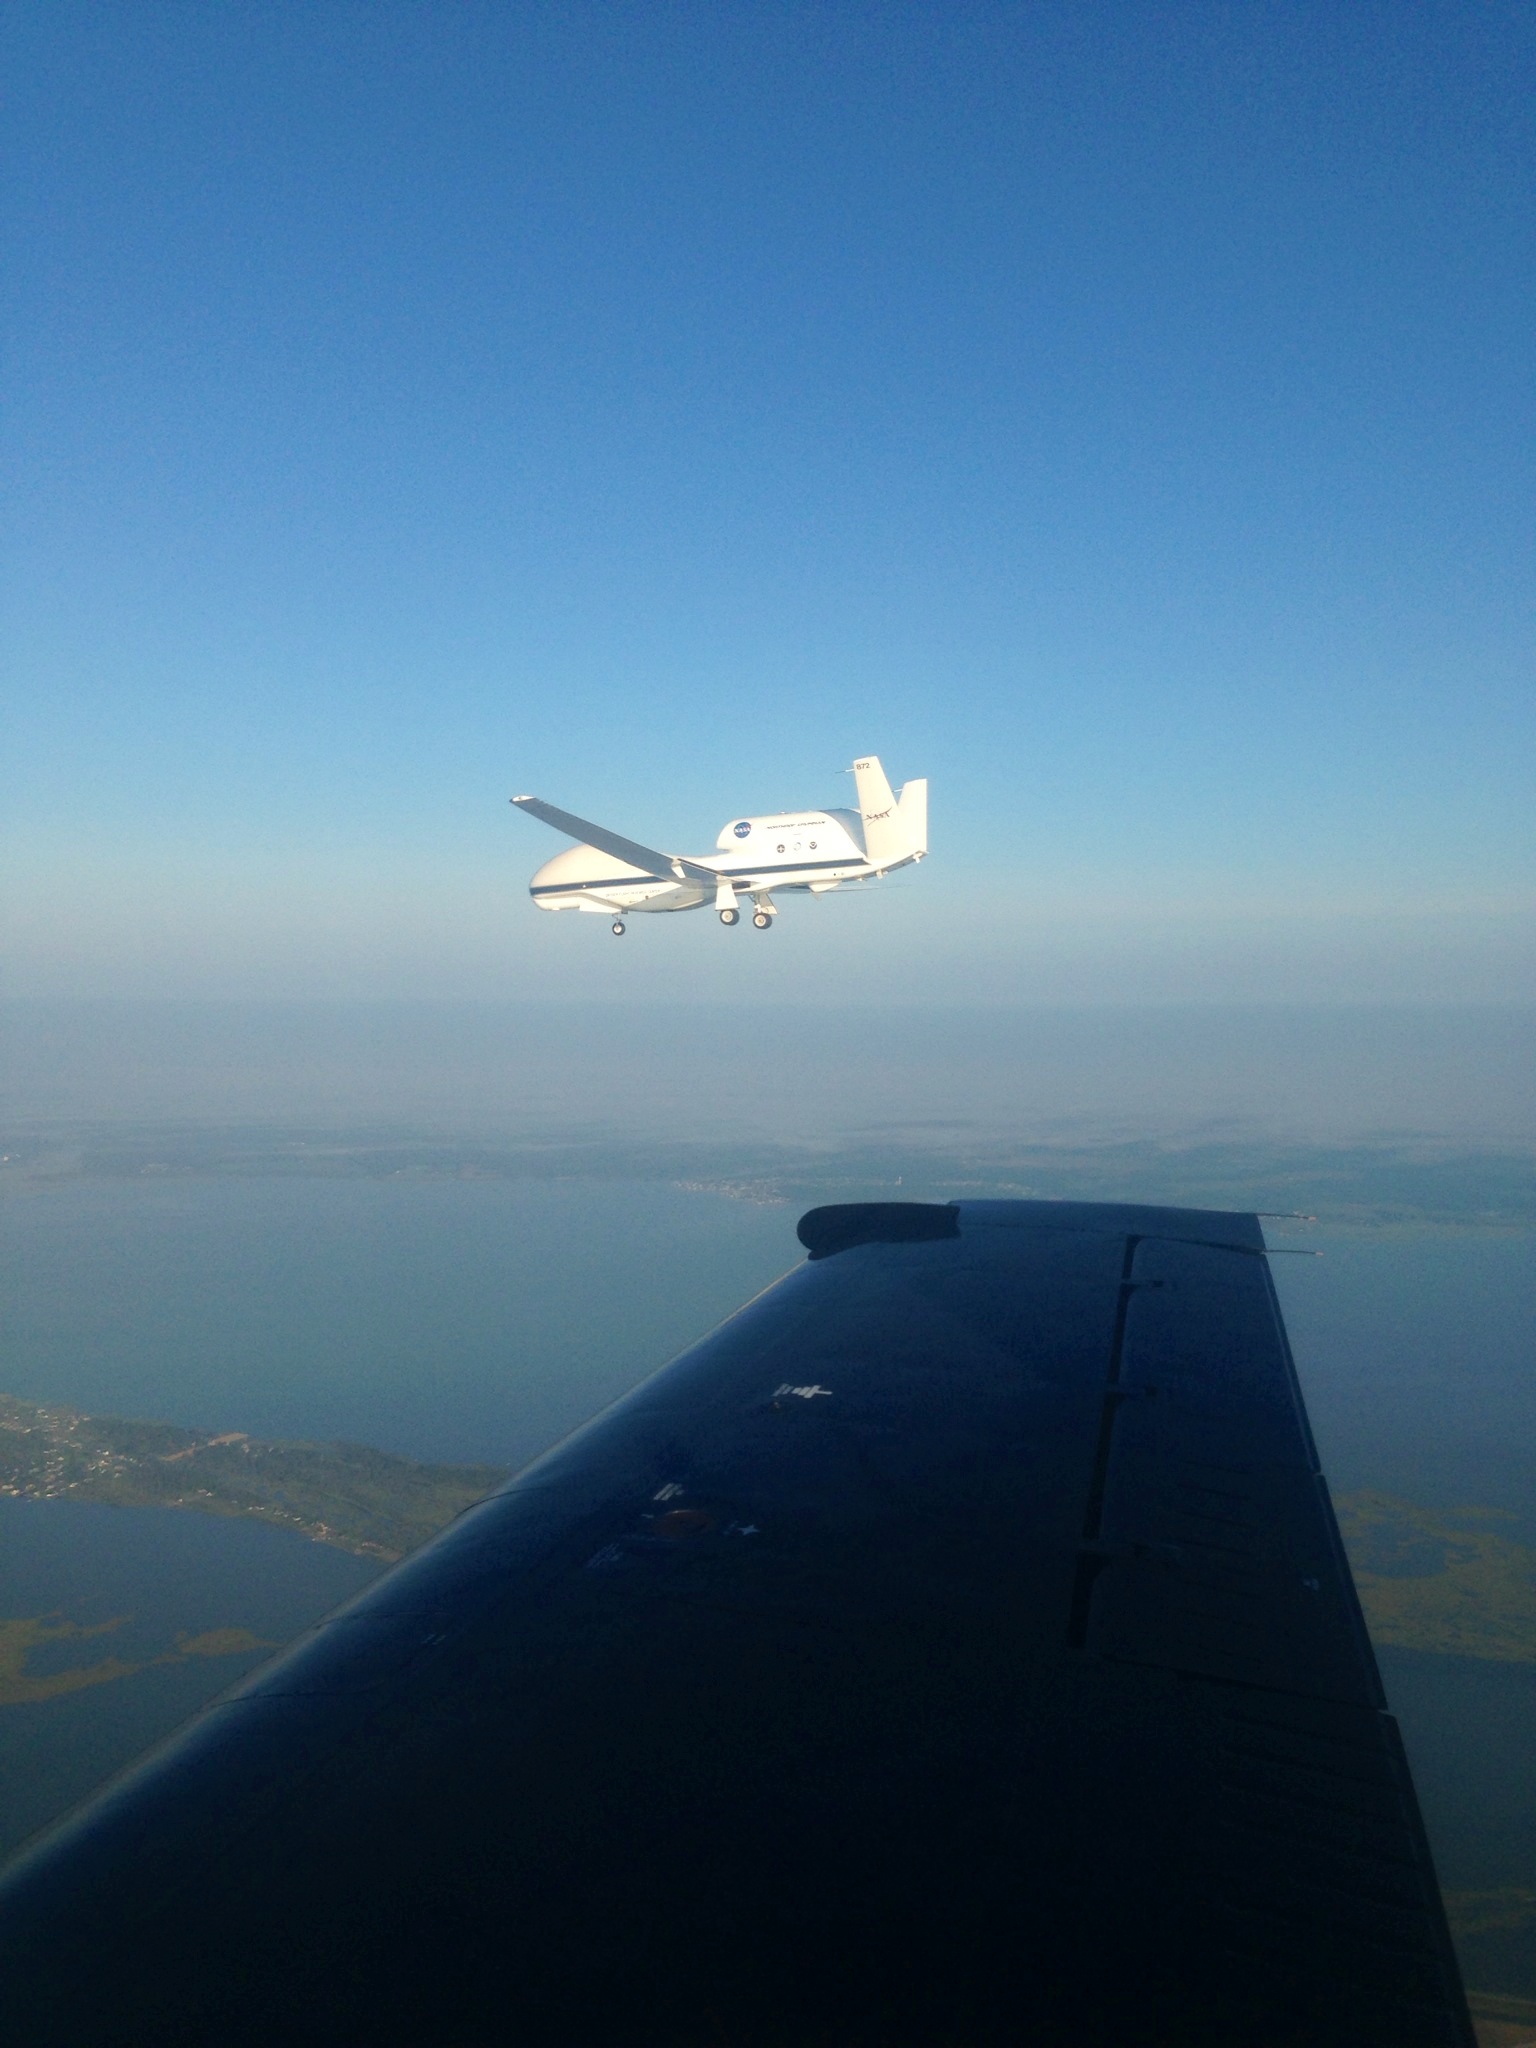

NASA HS3 Global Hawk on the Wing

The NASA Wallops T-34 chase aircraft intercepted Global Hawk 872 on its descent to runway 28 at NASA's Wallops Flight Facility in Wallops Island, Va. This photo of the Global Hawk was taken from the chase plane after finishing its third science flight.

Credit: NASA/ Brea Reeves